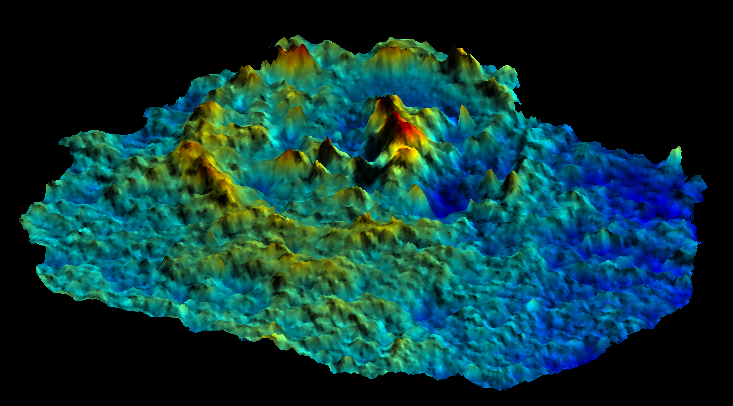

Pwyll Impact Crater: Perspective View of Topographic Model

This computer-generated perspective view of the Pwyll impact crater on Jupiter’s moon Europa was created using images taken by NASA’s Galileo spacecraft camera when the spacecraft flew past that moon on Feb. 20 and Dec. 16, 1997 during its 6th and 12th orbits of Jupiter. Images of the crater taken from different angles on the different orbits have been combined to generate a model of the topography of Pwyll and its surroundings. This simulated view is from the southwest at a 45 degree angle, with the vertical exaggerated four times the natural size. The colors represent different elevation levels with blue being the lowest and red the highest. Pwyll, about 26 kilometers (16 miles) across, is unusual among craters in the solar system, because its floor is at about the same elevation as the surrounding terrain. Moreover, its central peak, standing approximately 600 meters (almost 2,000 feet) above the floor, is much higher than its rim. This may indicate that the crater was modified shortly after its formation by the flow of underlying warm ice.

The Jet Propulsion Laboratory, Pasadena, CA manages the Galileo mission for NASA’s Office of Space Science, Washington, DC. JPL is an operating division of California Institute of Technology (Caltech).

This image and other images and data received from Galileo are posted on the World Wide Web, on the Galileo mission home page at URL http://www.jpl.nasa.gov/ galileo.

Credit: NASA/JPL/DLR